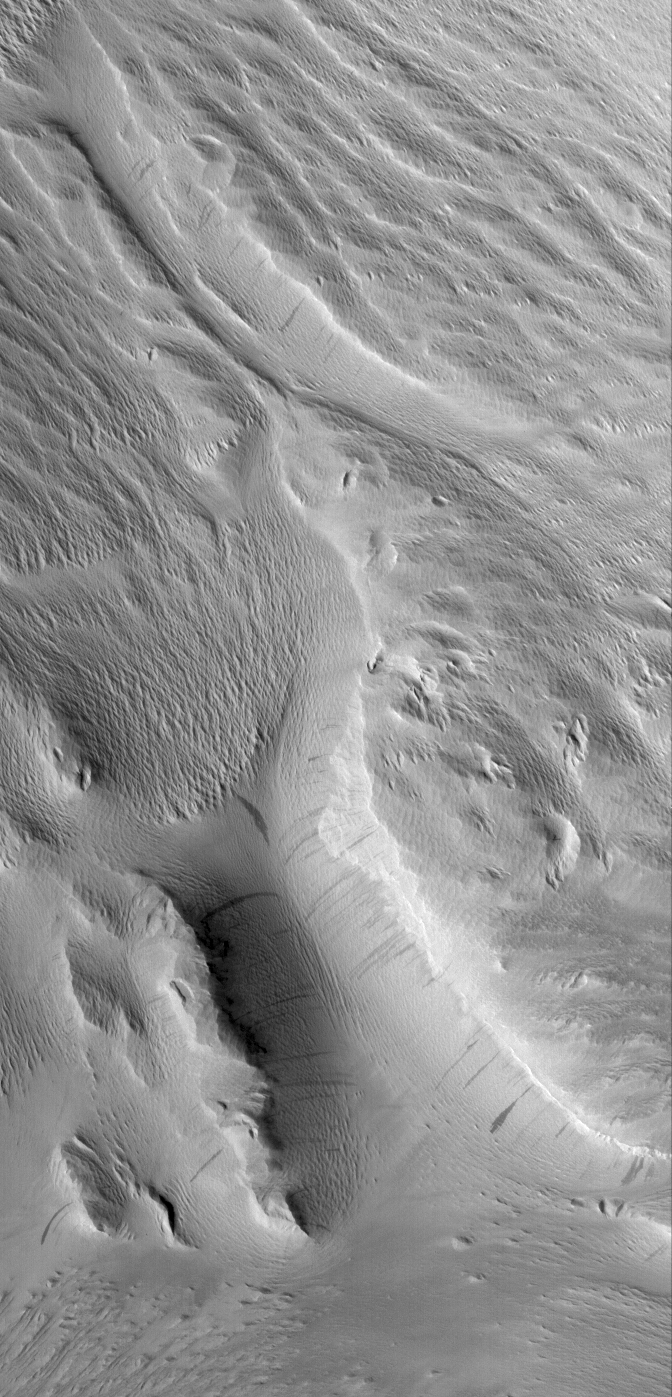

Rugged Terrain

15 August 2005
This Mars Global Surveyor (MGS) Mars Orbiter Camera (MOC) image shows rugged terrain in the Nestus Valles portion of northern Memnonia. Wind erosion has scoured the landscape. Dust, deposited after the wind erosion occurred, mantles the scene. Dark streaks have formed by avalanching of the fine, dry dust on some of the slopes in the region.

Location near: 6.8°S, 158.5°W
Image width: width: ~3 km (~1.9 mi)
Illumination from: lower left
Season: Southern Spring

Credit: NASA/JPL/Malin Space Science Systems